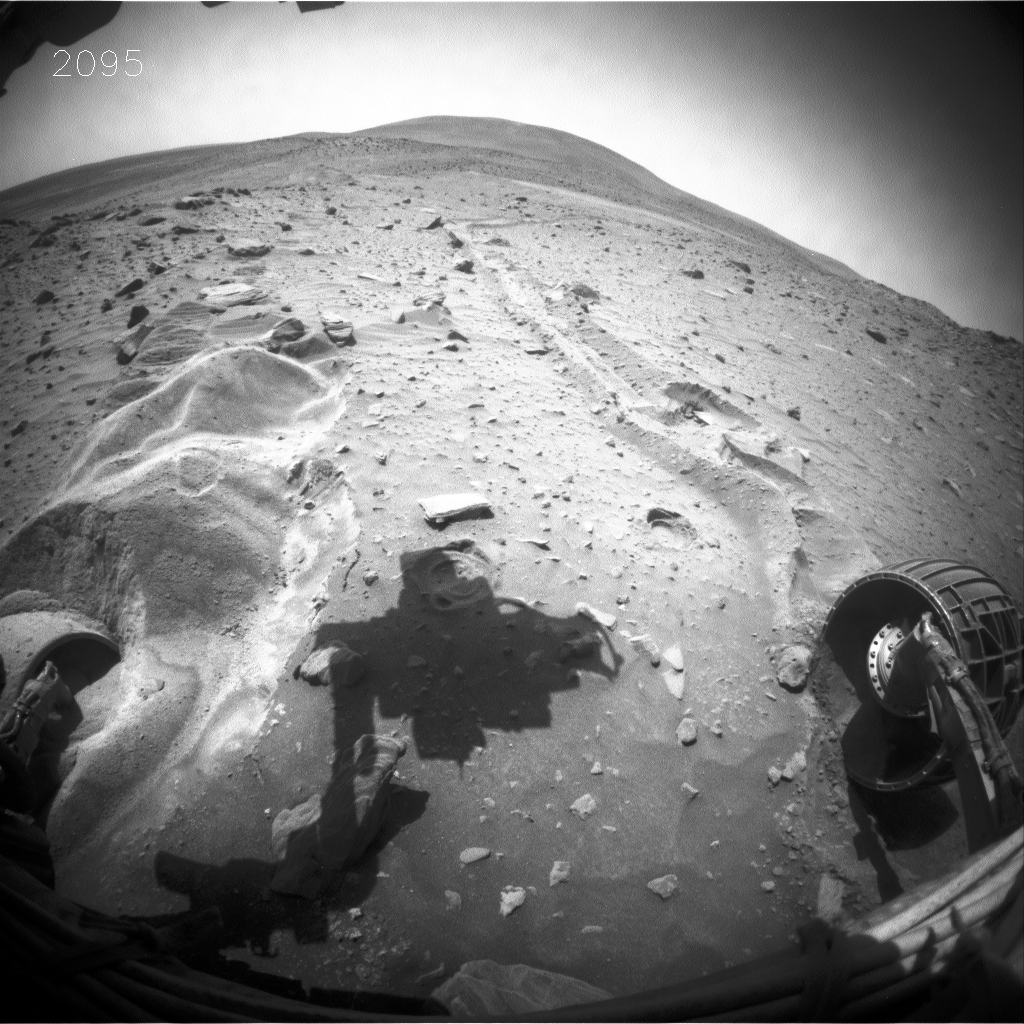

Little Movement in Spirit’s Sol 2099 Drive

This blink comparison aids evaluation of a drive by NASA’s Mars Exploration Rover Spirit during the rover’s 2,099th Martian day, or sol (Nov. 28, 2009). A stall by the right-rear wheel ended the drive after the first 1.4 meters (4.6 feet) of wheel movement in a two-step drive that had been planned to include a totla of 5 meters (16.4 feet) of wheel movement. As anticipated, nearly all of the wheel movement was slippage.

The two wide-angle views shown one after the other in this comparison come from the right-side eye of Spirit’s front hazard-avoidance camera, one taken on Sol 2095 (Nov. 24) after the last drive prior to Sol 2099, and the other taken after the drive on Sol 2099. The most obvious change is in the position of the shadow of the rover arm, a change unrelated to the rover’s movement during the drive. The shadow is farther to the right in the “before” (Sol 2095) image than on the “after” (Sol 2099) image.

The view is looking northward. In the “after” image, the near face of a mound of sand in front of Spirit’s left-front wheel has eroded slightly northward. Analysis of data from the drive indicates that the center of the rover moved 0.5 millimeters (0.02 inch) forward, 0.25 millimeters (0.01 inch) to the left and 0.5 millimeters (0.02 inch) downward.

The rover team began commanding extrication drives in November after months of Earthbound testing and analysis to develop a strategy for attempting to drive Spirit out of this soft-soil site, called “Troy.” The extrication drives are expected to make slow, if any, progress in coming weeks, and the probability of success in escaping from Troy is uncertain.

Credit: NASA/JPL-Caltech